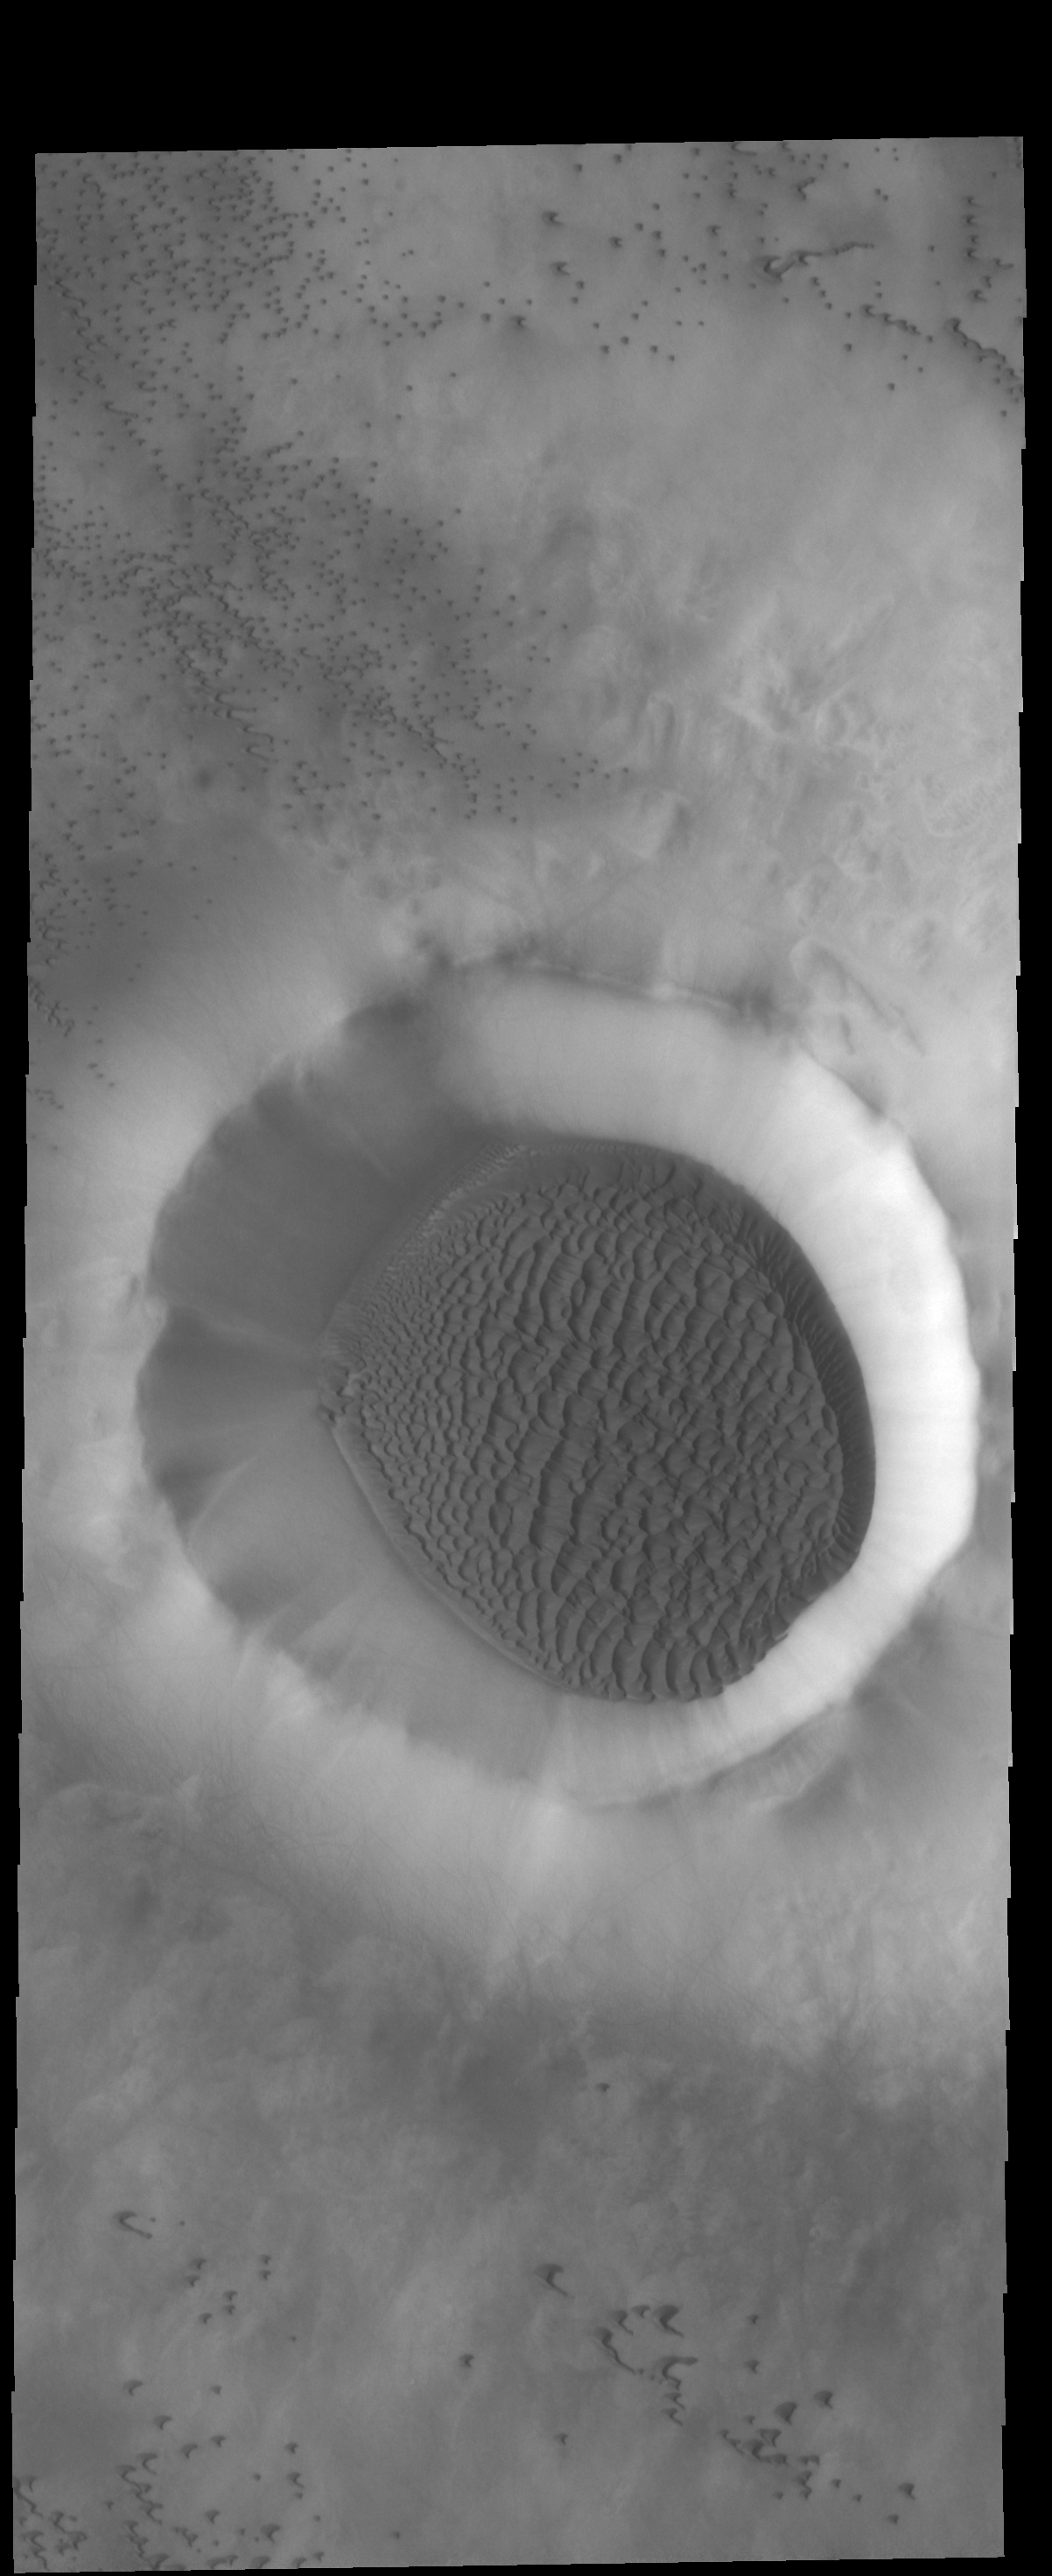

Crater Dunes

A large sand sheet with surface dune forms covers the floor of this unnamed northern crater.

Credit: NASA/JPL-Caltech/ASU